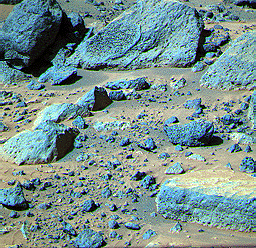

“Rock Garden”

This false color composite image of the Rock Garden shows the rocks “Shark” and “Half Dome” at upper left and middle, respectively. Between these two large rocks is a smaller rock (about 0.20 m wide, 0.10 m high, and 6.33 m from the Lander) that was observed close-up with the Sojourner rover (see PIA00989).

Mars Pathfinder is the second in NASA’s Discovery program of low-cost spacecraft with highly focused science goals. The Jet Propulsion Laboratory, Pasadena, CA, developed and manages the Mars Pathfinder mission for NASA’s Office of Space Science, Washington, D.C. JPL is a division of the California Institute of Technology (Caltech). The Imager for Mars Pathfinder (IMP) was developed by the University of Arizona Lunar and Planetary Laboratory under contract to JPL. Peter Smith is the Principal Investigator.

Photojournal note: Sojourner spent 83 days of a planned seven-day mission exploring the Martian terrain, acquiring images, and taking chemical, atmospheric and other measurements. The final data transmission received from Pathfinder was at 10:23 UTC on September 27, 1997. Although mission managers tried to restore full communications during the following five months, the successful mission was terminated on March 10, 1998.

Credit: NASA/JPL/USGS